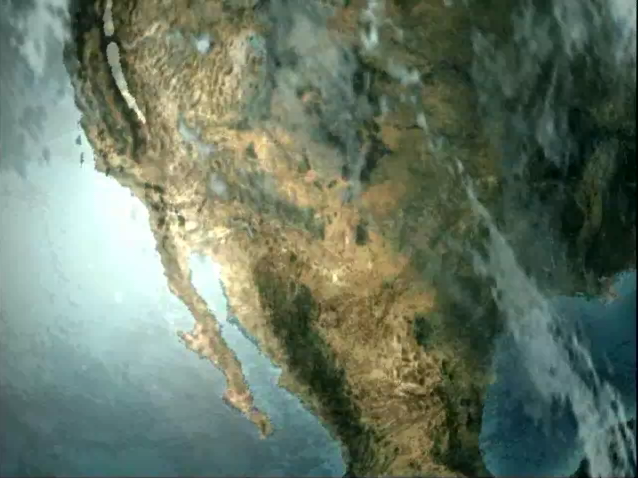

AIRS Collects Data and Creates a Temperature Profile

In this animation, the field of view of the Atmospheric Infrared Sounder (AIRS) instrument onboard NASA’s Aqua spacecraft is represented by the blue beam as it sweeps back and forth through the atmosphere down to the surface of the Earth. AIRS collects infrared radiance data in this field of view. Panning down, a rainbow-colored column representing temperature layers in the atmosphere is revealed. Temperature values are one of the measurements that will be produced from the infrared radiances. The white vertical beam that runs horizontally across the column represents one scan of the AIRS instrument across the column. The red footprints below the column are meant to suggest the 30 individual vertical columns (profiles) that are captured in one scan. One profile is pulled out of the column and mapped on to a temperature scale to reinforce the idea that each profile contains data up through a vertical column in the atmosphere.

About AIRS
The Atmospheric Infrared Sounder, AIRS, in conjunction with the Advanced Microwave Sounding Unit, AMSU, senses emitted infrared and microwave radiation from Earth to provide a three-dimensional look at Earth’s weather and climate. Working in tandem, the two instruments make simultaneous observations all the way down to Earth’s surface, even in the presence of heavy clouds. With more than 2,000 channels sensing different regions of the atmosphere, the system creates a global, three-dimensional map of atmospheric temperature and humidity, cloud amounts and heights, greenhouse gas concentrations, and many other atmospheric phenomena. Launched into Earth orbit in 2002, the AIRS and AMSU instruments fly onboard NASA’s Aqua spacecraft and are managed by NASA’s Jet Propulsion Laboratory in Pasadena, Calif., under contract to NASA. JPL is a division of the California Institute of Technology in Pasadena.

Credit: NASA/JPL